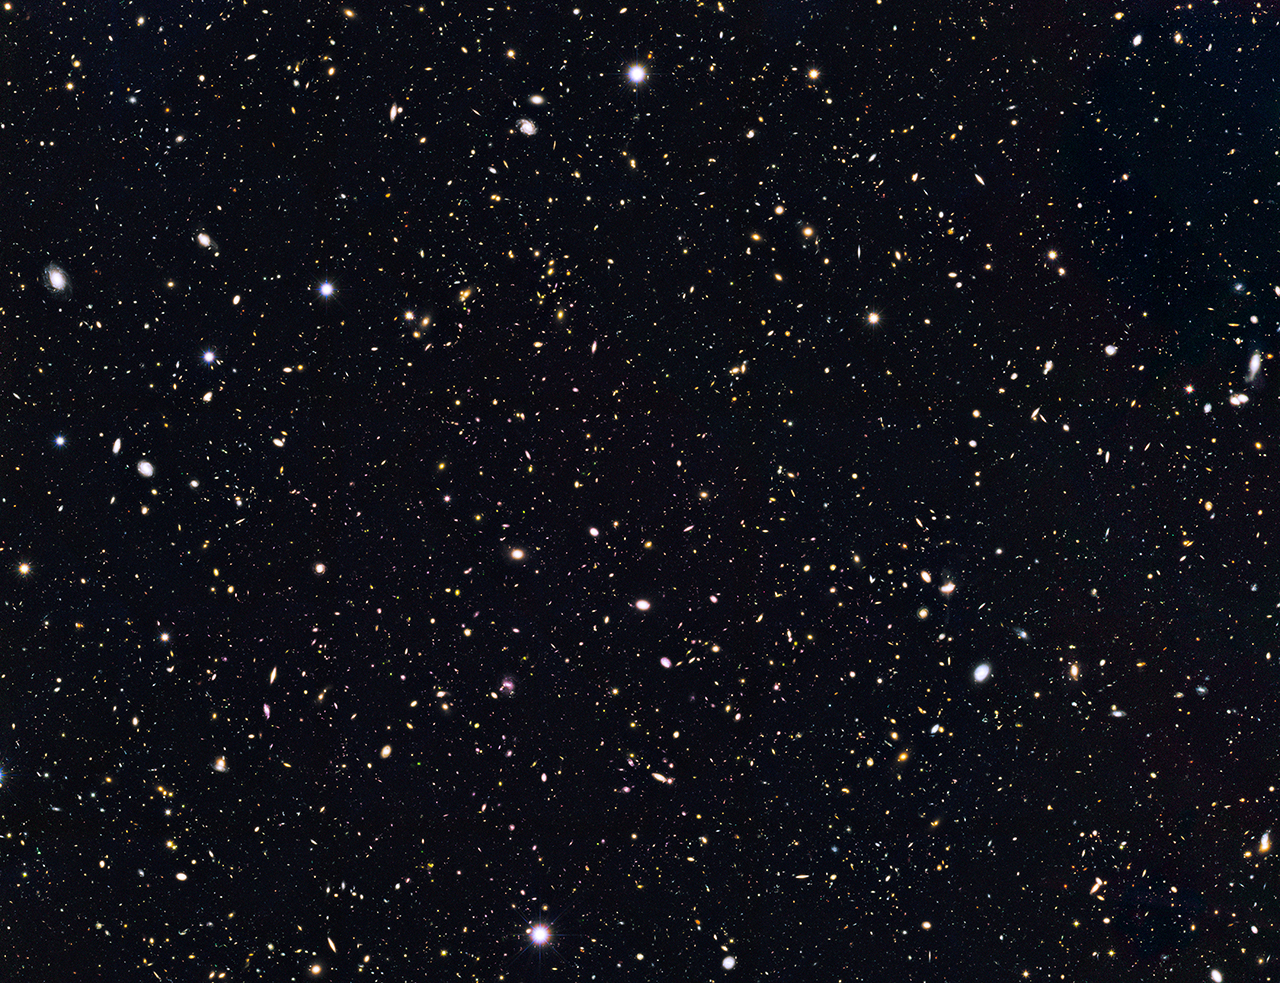

Distant Galaxies in Goods North

This is a portion of a deep-sky Hubble Space Telescope survey called GOODS North (Great Observatories Origins Deep Survey). The view is a composite of images taken in visible and near-infrared light by NASA’s Hubble Space Telescope. Researchers have circled four unusually red objects (see poster version) that appear as they existed just 500 million years after the big bang. They appear red because their light has been stretched to longer infrared wavelengths by the expansion of the universe. These extremely compact and bright galaxies present a puzzle to researchers because they are much more luminous than anything previously seen at such an early epoch. The young galaxies are bright because they are forming stars at a much faster rate than for other galaxies found at such early times.

Using NASA’s Spitzer Space Telescope, the astronomers were able to estimate the stellar masses by measuring the total stellar luminosity of the galaxies.

Credit: NASA/ESA/UCSC/Leiden Univ.